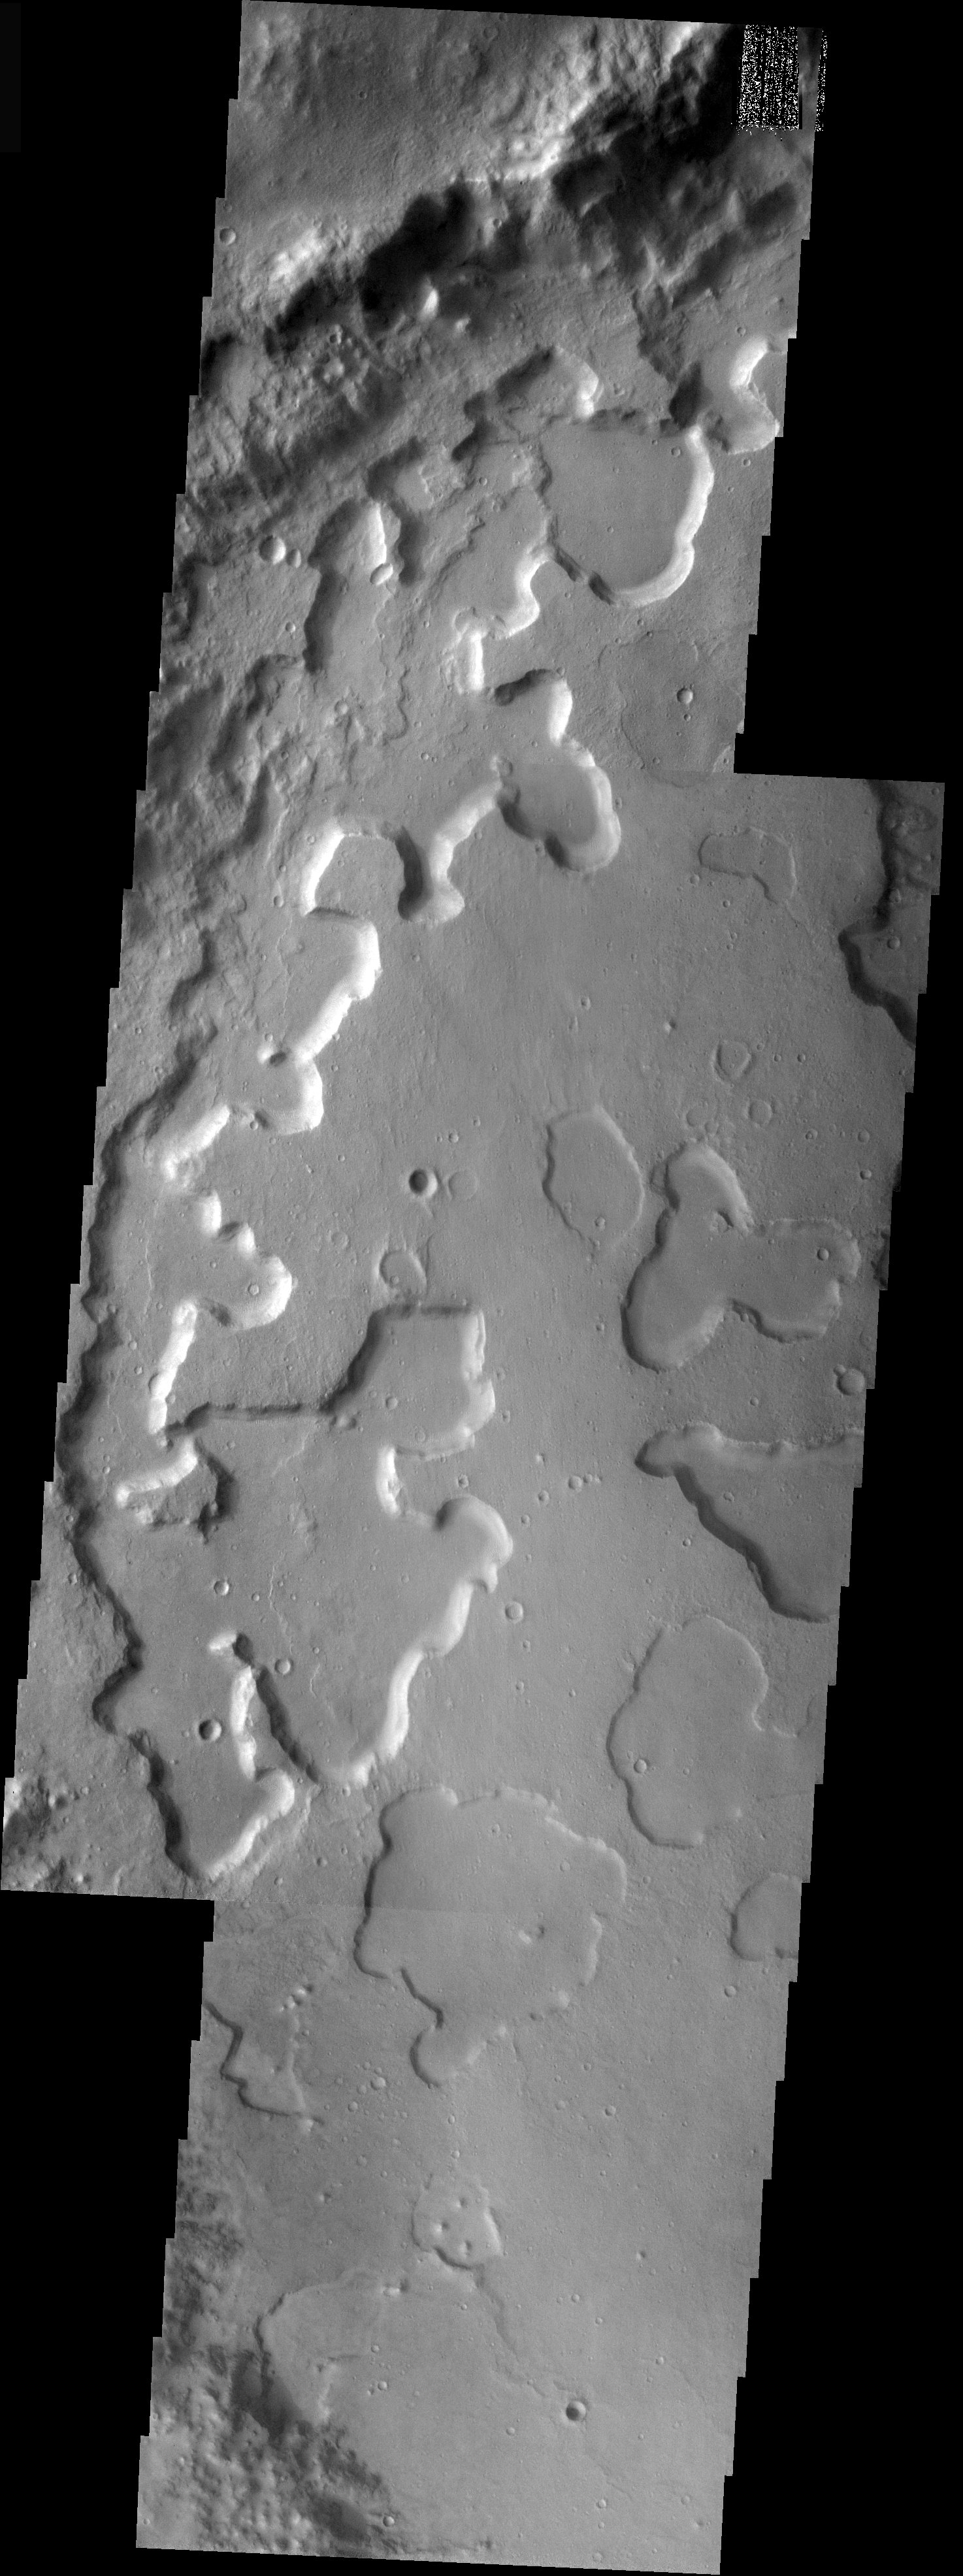

Disappearing Act

Released 2 December 2003

Just across Ares Vallis from Aram Chaos lies a heavily eroded crater filled by material that is on its way out. This two-frame mosaic of THEMIS VIS images shows the floor of a crater that was filled by material of unknown origin. That material is now being eroded in a manner that is quite enigmatic. Note that the irregular depressions have varying depths across the scene. It appears that the crater fill material begins to erode through the formation of depressions that then deepen over time. Why the depressions form in the first place is a mystery.

Image information: VIS instrument. Latitude 2.4, Longitude 343.6 East (16.4 West). 19 meter/pixel resolution.

Note: this THEMIS visual image has not been radiometrically nor geometrically calibrated for this preliminary release. An empirical correction has been performed to remove instrumental effects. A linear shift has been applied in the cross-track and down-track direction to approximate spacecraft and planetary motion. Fully calibrated and geometrically projected images will be released through the Planetary Data System in accordance with Project policies at a later time.

NASA’s Jet Propulsion Laboratory manages the 2001 Mars Odyssey mission for NASA’s Office of Space Science, Washington, D.C. The Thermal Emission Imaging System (THEMIS) was developed by Arizona State University, Tempe, in collaboration with Raytheon Santa Barbara Remote Sensing. The THEMIS investigation is led by Dr. Philip Christensen at Arizona State University. Lockheed Martin Astronautics, Denver, is the prime contractor for the Odyssey project, and developed and built the orbiter. Mission operations are conducted jointly from Lockheed Martin and from JPL, a division of the California Institute of Technology in Pasadena.

Credit: NASA/JPL/Arizona State University